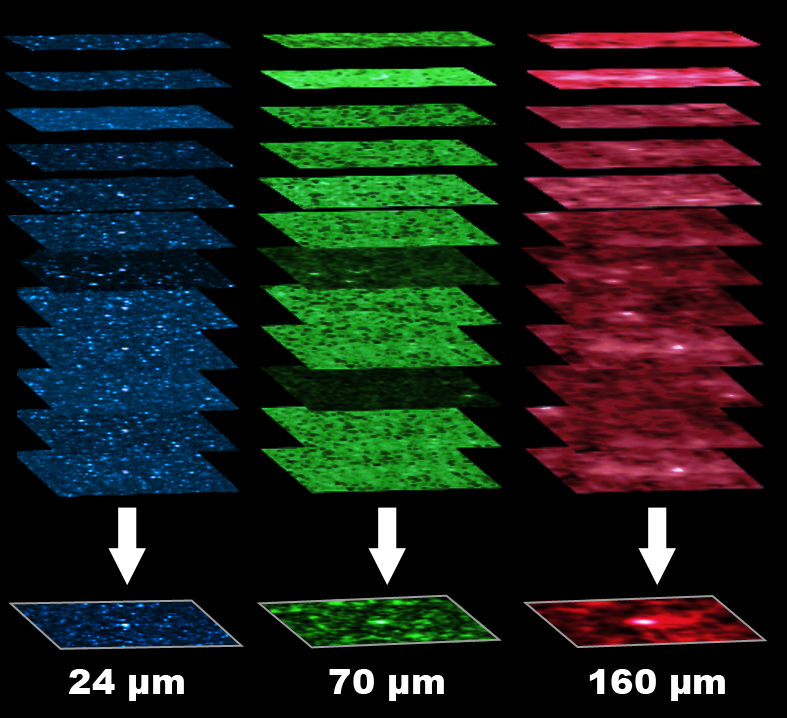

Stacking Images To Find Faint Sources

Coaxing out a signal: this graphic demonstrates how the 24 micron images (shown in blue) of over 20,000 faint galaxies were added up to create a detectable signal at longer wavelengths. In each individual observation, the galaxy is barely visible at 24 microns and invisible at longer wavelengths. When the observations are combined, however, the longer-wavelength images emerge.

Credit: NASA/JPL-Caltech/H. Dole (IAS)